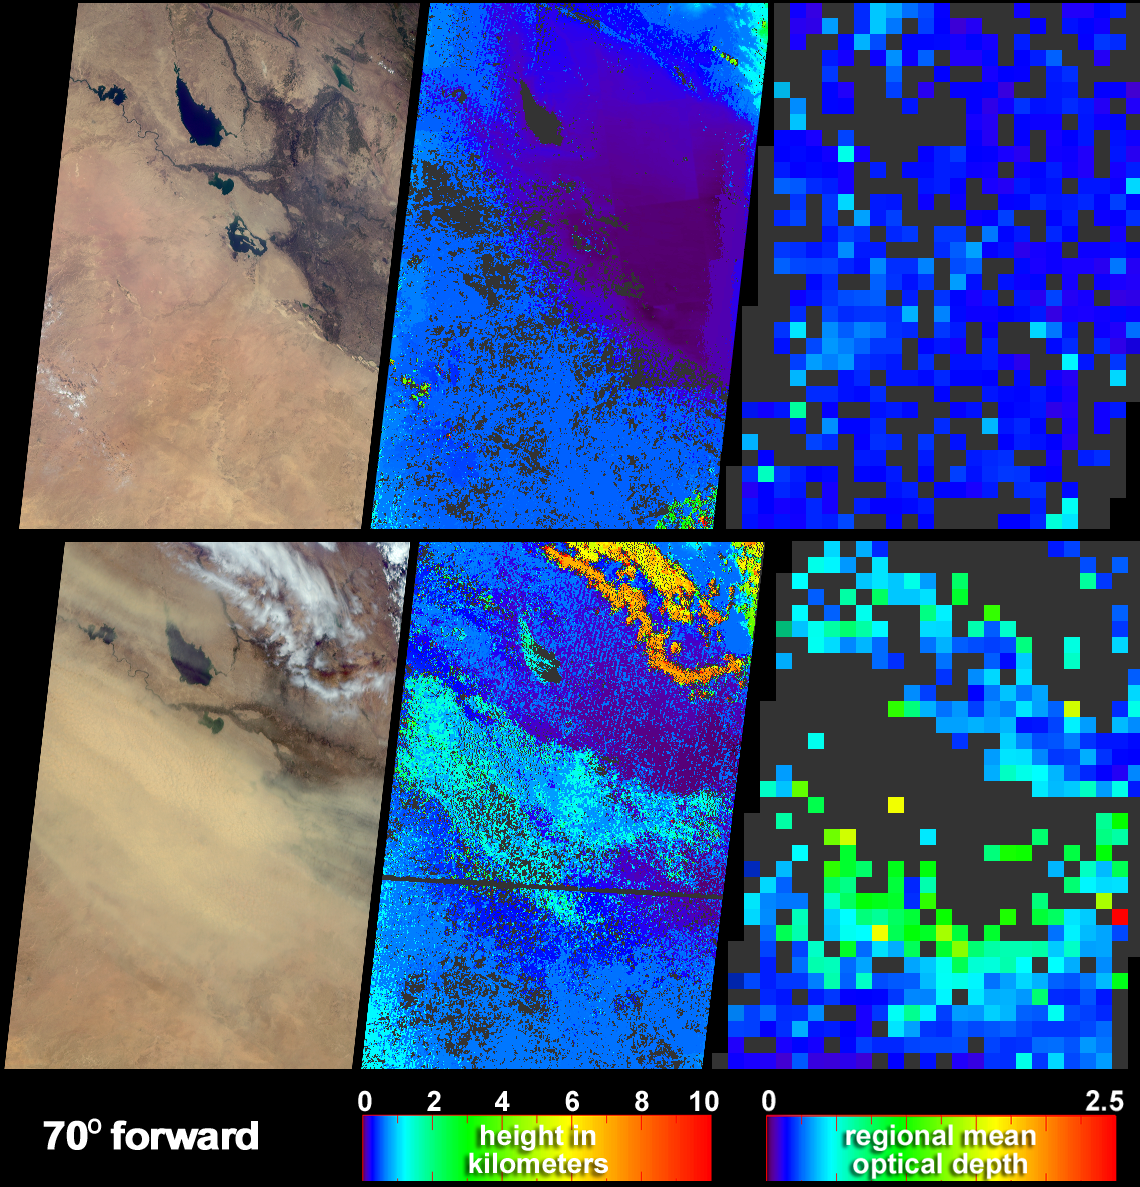

Elevated Dust over the Middle East

Clear skies on April 11, 2004 (top panels) contrast strongly with the dust storm that swept across Iraq and Saudi Arabia on May 13 (bottom panels). These data products from the Multi-angle Imaging SpectroRadiometer (MISR) depict both the abundance of airborne dust, and its height above the surface.

The natural-color views at left were captured by MISR’s 70° forward-pointing camera. In the May 13 image, the dust appears as yellowish ripples that obscure a large part of southern Iraq. The dust is easy to discern over the dark waters of the teardrop-shaped Lake Tharthar, and completely obscures the smaller Lake Razzaza. Automated processing of data from multiple MISR cameras was utilized to generate the cloud and dust height fields (center) and aerosol optical depth retrievals (right).

On May 13, in the areas where the dust exhibited sufficient spatial contrast between several view angles to be retrieved by MISR’s stereoscopic feature matching algorithm, analysis of the wind-corrected stereo height field indicates that the tops of the dust attained heights above the surface of almost 2 kilometers. Terrain elevation data are displayed when the stereo matcher determines that a location is not covered by a feature above the surface. For example, the purple areas in the center right-hand portions of the height fields, correspond with the low, flat, valley between the Tigris and the Euphrates Rivers. The retrieved heights shown here are uncorrected for wind effects. The aerosol optical depth retrievals utilize the change in surface brightness and contrast at different view angles to obtain a quantitative measurement of aerosol amount. Here, an optically thick atmosphere is indicated by the green or yellow pixels, and clearer skies are indicated by blue pixels. The standard MISR aerosol retrieval algorithm did not obtain results in places where the dust was too thick to see surface contrast, and these pixels are shown in dark gray.

The Multi-angle Imaging SpectroRadiometer observes the daylit Earth continuously and every 9 days views the entire globe between 82 degrees north and 82 degrees south latitude. These data products were generated from a portion of the imagery acquired during Terra orbits 22950 and 23416. The panels cover an area of about 380 kilometers x 704 kilometers, and utilize data from blocks 63 to 67 within World Reference System-2 path 169.

MISR was built and is managed by NASA’s Jet Propulsion Laboratory, Pasadena, CA, for NASA’s Office of Earth Science, Washington, DC. The Terra satellite is managed by NASA’s Goddard Space Flight Center, Greenbelt, MD. JPL is a division of the California Institute of Technology.

Credit: NASA/GSFC/LaRC/JPL, MISR Team